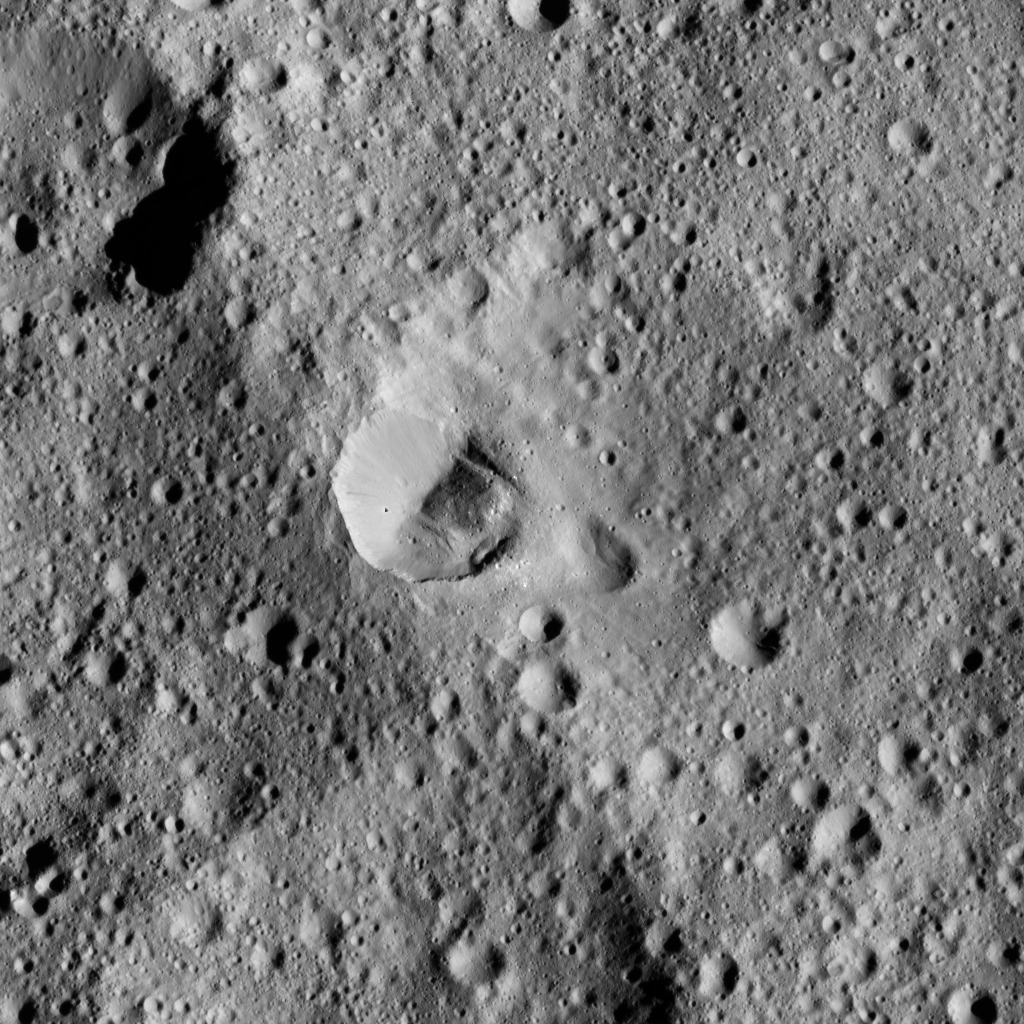

Dawn LAMO Image 100

This Ceres scene shows an ancient crater wall that has been disrupted, possibly by a landslide.

The view is centered at approximately 60 degrees north latitude, 206 degrees east longitude. NASA’s Dawn spacecraft took this image on April 18, 2016, from its low-altitude mapping orbit, at a distance of about 240 miles (385 kilometers) above the surface. The image resolution is 120 feet (35 meters) per pixel.

Dawn’s mission is managed by JPL for NASA’s Science Mission Directorate in Washington. Dawn is a project of the directorate’s Discovery Program, managed by NASA’s Marshall Space Flight Center in Huntsville, Alabama. UCLA is responsible for overall Dawn mission science. Orbital ATK, Inc., in Dulles, Virginia, designed and built the spacecraft. The German Aerospace Center, the Max Planck Institute for Solar System Research, the Italian Space Agency and the Italian National Astrophysical Institute are international partners on the mission team.

Credit: NASA/JPL-Caltech/UCLA/MPS/DLR/IDA